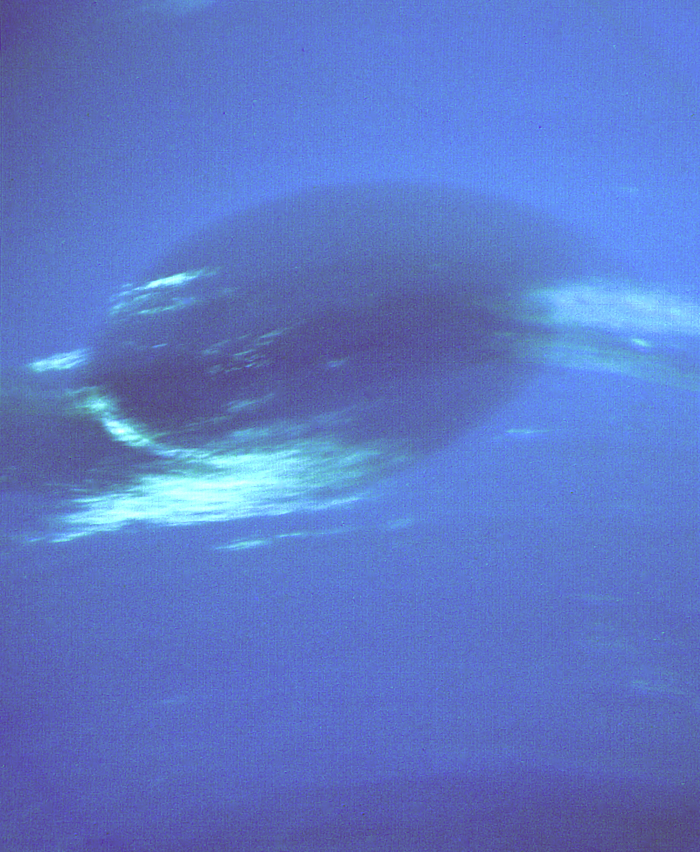

Neptune Great Dark Spot in High Resolution

This photograph shows the last face on view of the Great Dark Spot that Voyager will make with the narrow angle camera. The image was shuttered 45 hours before closest approach at a distance of 2.8 million kilometers (1.7 million miles). The smallest structures that can be seen are of an order of 50 kilometers (31 miles). The image shows feathery white clouds that overlie the boundary of the dark and light blue regions. The pinwheel (spiral) structure of both the dark boundary and the white cirrus suggest a storm system rotating counterclockwise. Periodic small scale patterns in the white cloud, possibly waves, are short lived and do not persist from one Neptunian rotation to the next. This color composite was made from the clear and green filters of the narrow-angle camera. The Voyager Mission is conducted by JPL for NASA’s Office of Space Science and Applications.

Credit: NASA/JPL